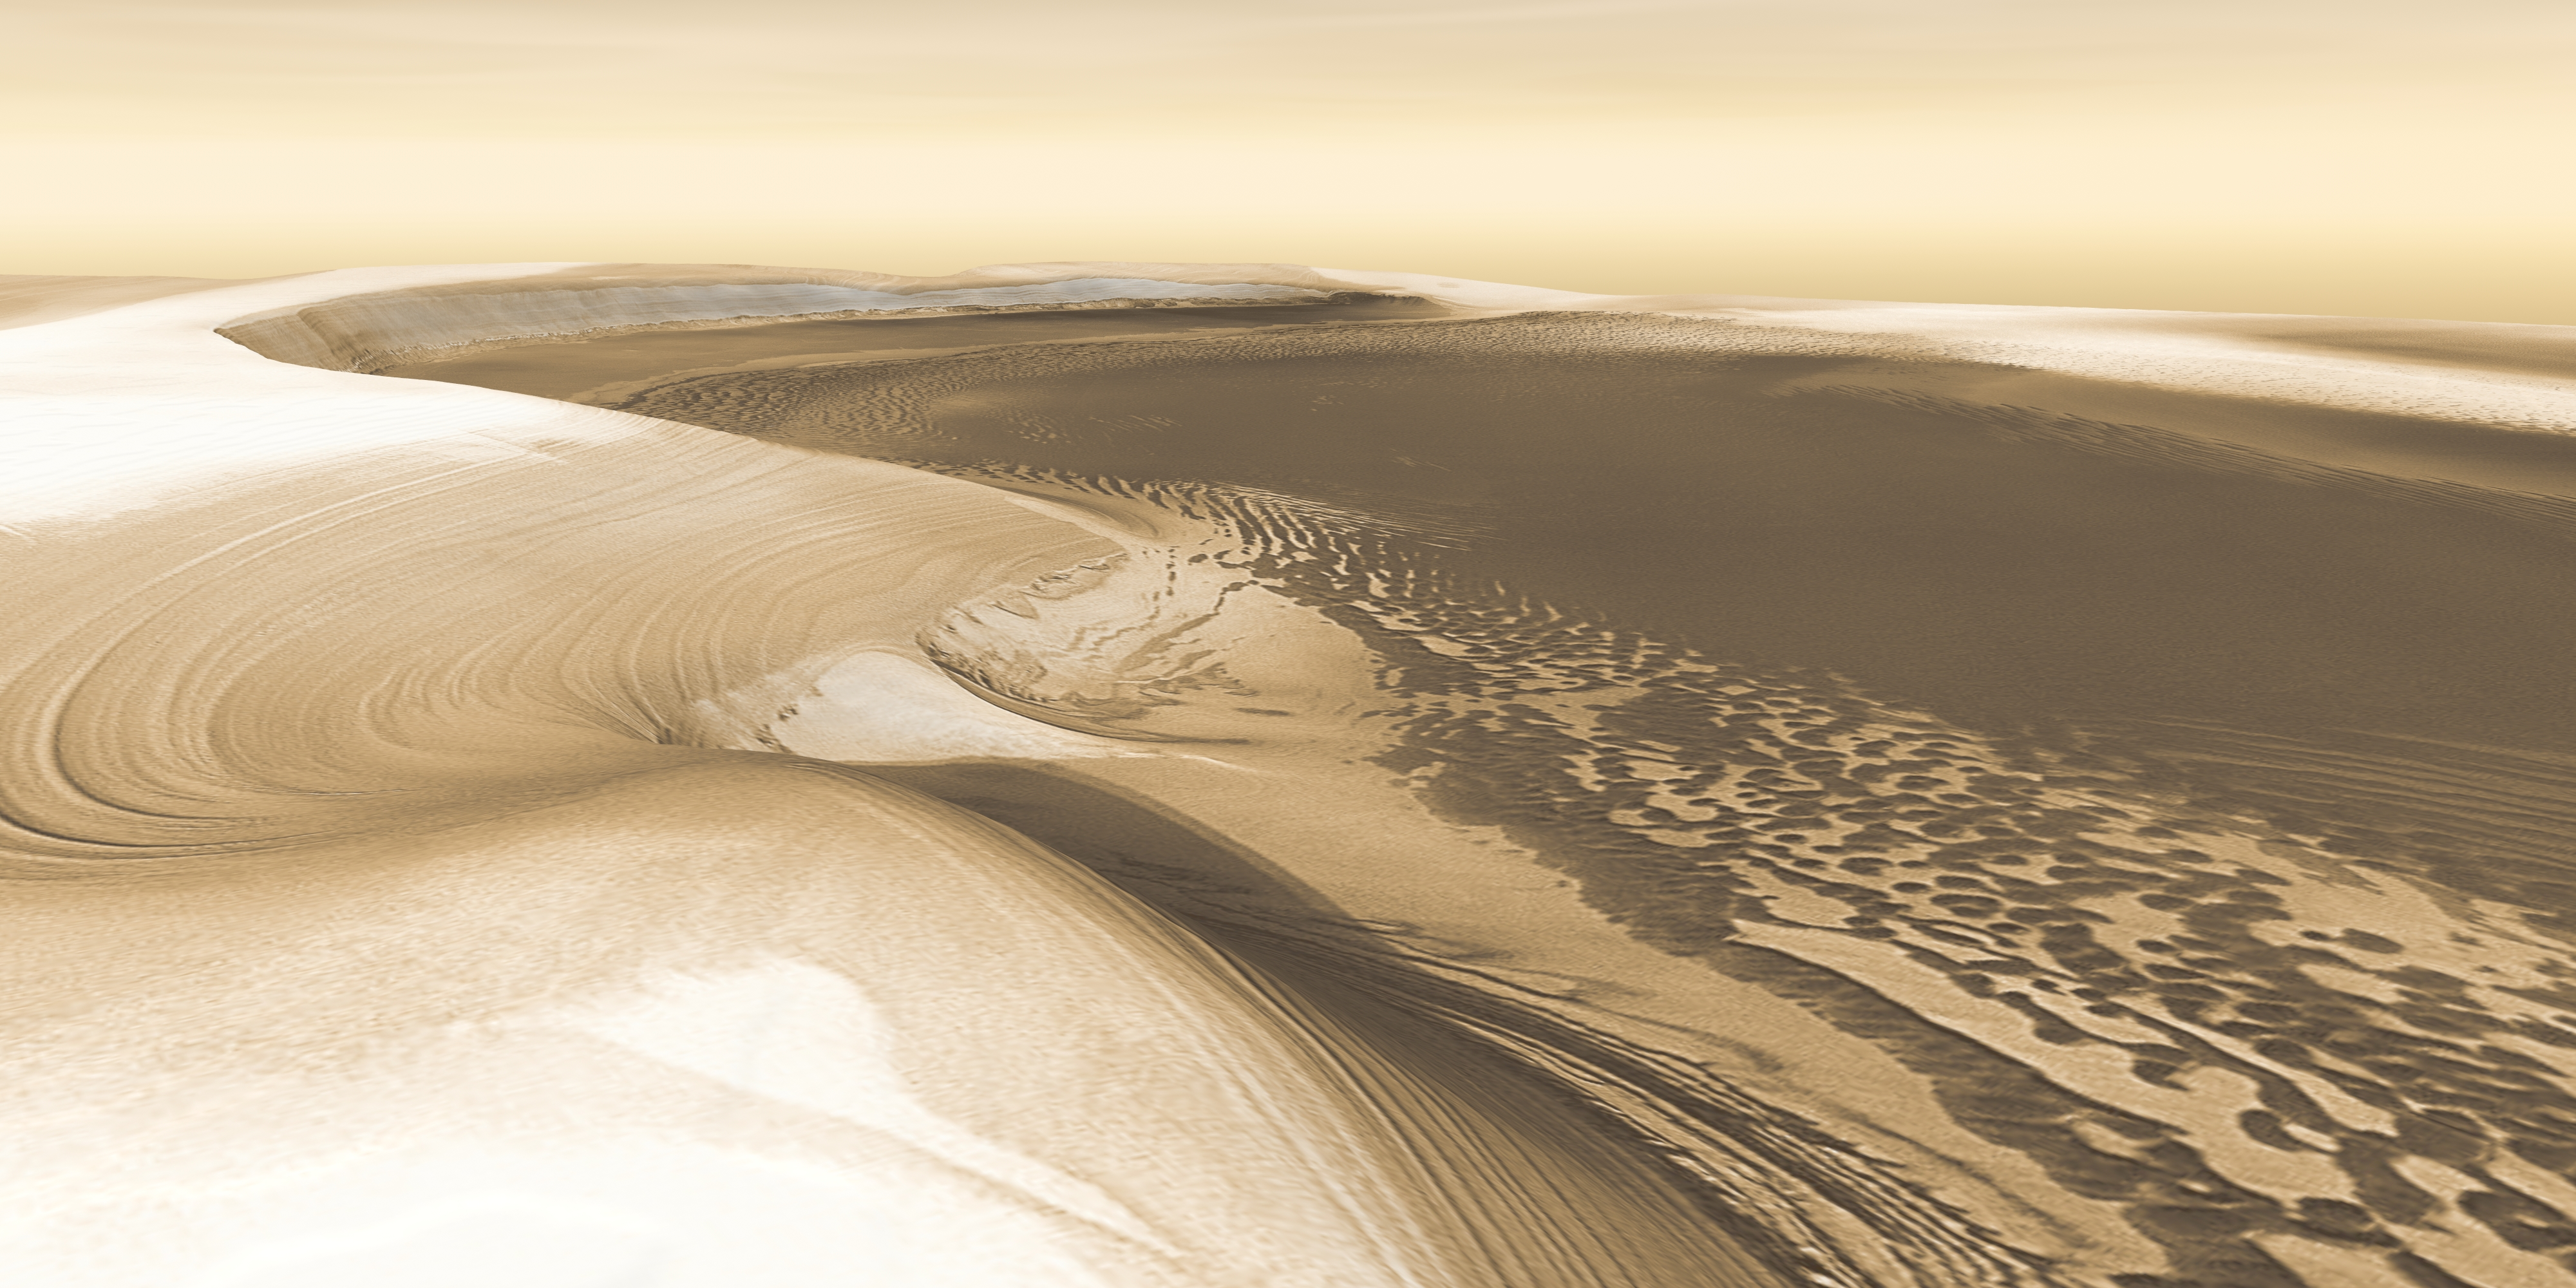

Mars Odyssey All Stars: Chasma Boreale

Chasma Boreale is a long, flat-floored valley that cuts deep into Mars’ north polar icecap. Its walls rise about 1,400 meters (4,600 feet) above the floor. Where the edge of the ice cap has retreated, sheets of sand are emerging that accumulated during earlier ice-free climatic cycles. Winds blowing off the ice have pushed loose sand into dunes and driven them down-canyon in a westward direction, toward our viewpoint.

This scene combines images taken during the period from December 2002 to February 2005 by the Thermal Emission Imaging System instrument on NASA’s Mars Odyssey orbiter. It is part of a special set of images marking the occasion of Odyssey becoming the longest-working Mars spacecraft in history. The pictured location on Mars is 84.9 degrees north latitude, 359.1 degrees east longitude.

NASA’s Jet Propulsion Laboratory manages the 2001 Mars Odyssey mission for NASA’s Science Mission Directorate, Washington, D.C. The Thermal Emission Imaging System (THEMIS) was developed by Arizona State University, Tempe, in collaboration with Raytheon Santa Barbara Remote Sensing. The THEMIS investigation is led by Dr. Philip Christensen at Arizona State University. Lockheed Martin Astronautics, Denver, is the prime contractor for the Odyssey project, and developed and built the orbiter. Mission operations are conducted jointly from Lockheed Martin and from JPL, a division of the California Institute of Technology in Pasadena.

Credit: NASA/JPL-Caltech/ASU